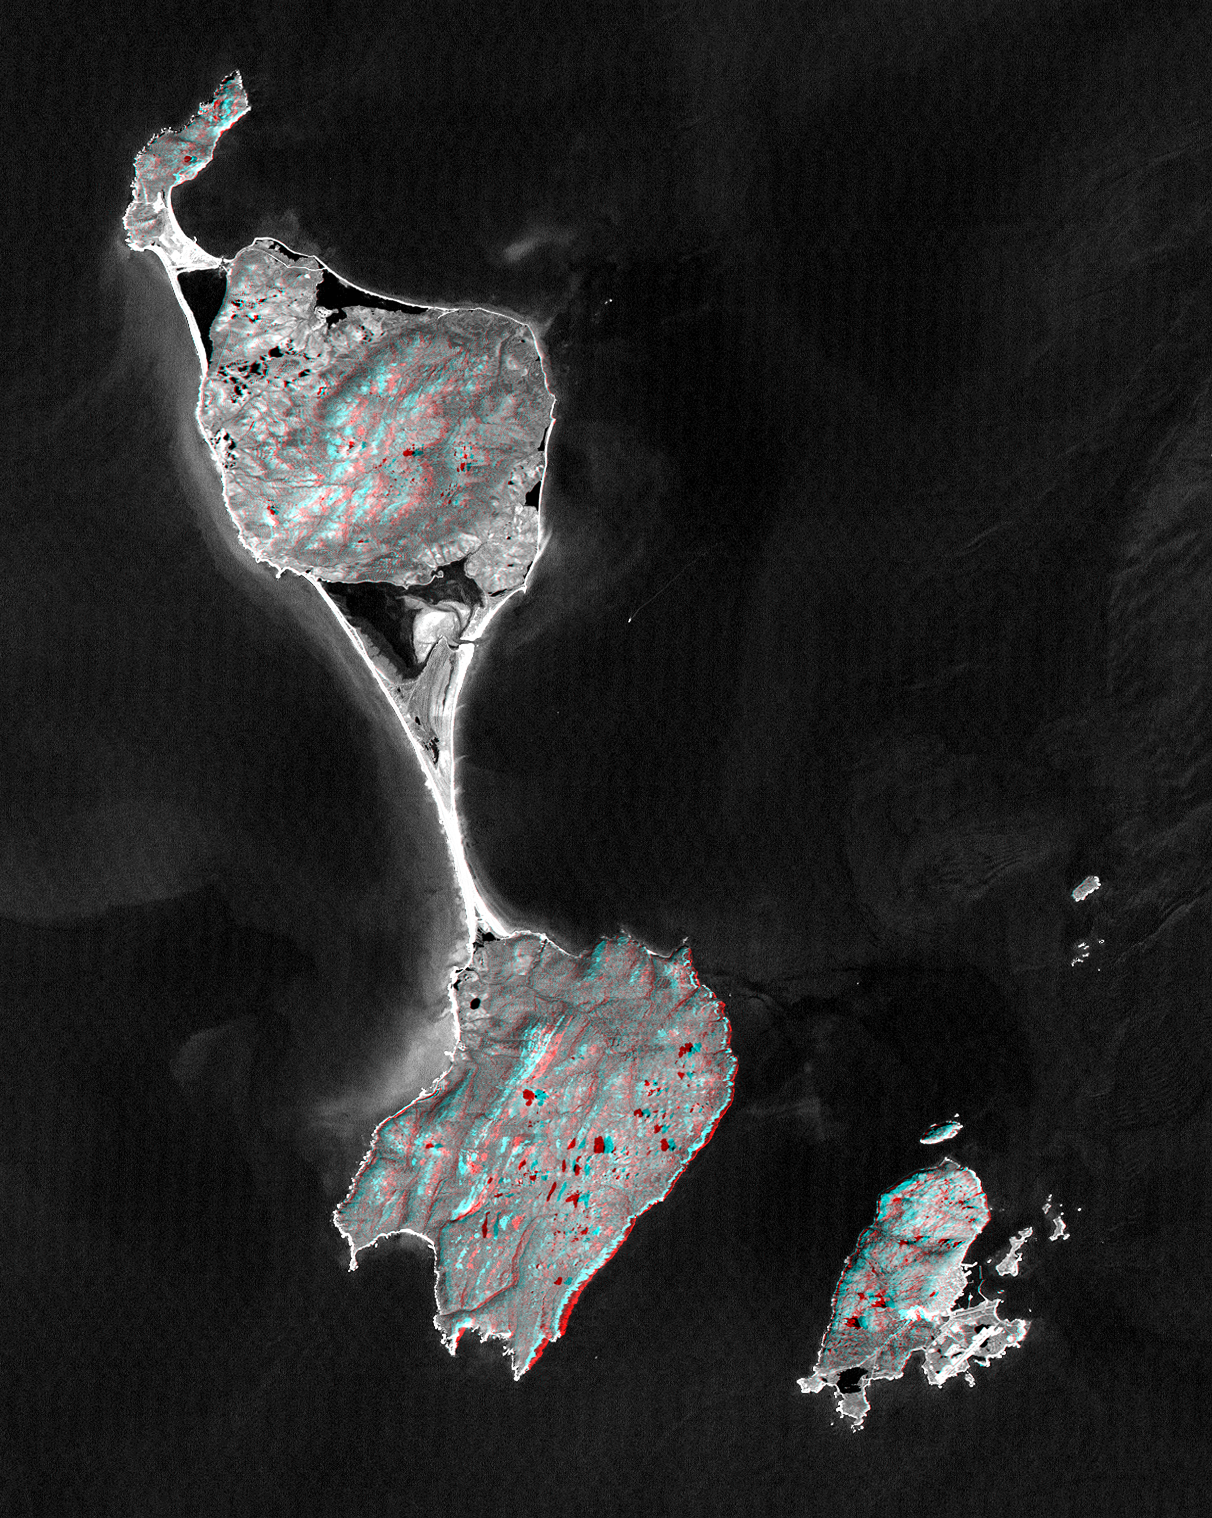

SRTM Anaglyph with Landsat Overlay: Miquelon and Saint Pierre Islands

This anaglyph satellite image shows Miquelon and Saint Pierre Islands, located south of Newfoundland, Canada. These islands are a self-governing territory of France. A “tombolo” (sand bar) unites Grande Miquelon to the north and Petite Miquelon to the south. Saint Pierre Island, located to the lower right, includes a harbor, an airport, and a small town. Glaciers once covered these islands and the direction of glacial flow is evident in the topography as striations and shoreline trends running from the upper right to the lower left. The darkest image features are freshwater lakes that fill glacially carved depressions and saltwater lagoons that are bordered by barrier beaches. The lakes and the lagoons are fairly calm waters and reflect less sunlight than do the wave covered and sediment laden nearshore ocean currents.

The stereoscopic effect was created by first draping a Landsat satellite image over preliminary digital elevation data from the Shuttle Radar Topography Mission (SRTM), and then generating two differing perspectives, one for each eye. When viewed through special glasses, the result is a vertically exaggerated view of the Earth’s surface in its full three dimensions. Anaglyph glasses cover the left eye with a red filter and cover the right eye with a blue filter.

Landsat has been providing visible and infrared views of the Earth since 1972. SRTM elevation data matches the 30-meter resolution of most Landsat images and will substantially help in analyses of the large and growing Landsat image archive. The Landsat 7 Thematic Mapper image used here was provided to the SRTM project by the United States Geological Survey, Earth Resources Observation Systems (EROS) DataCenter, Sioux Falls, South Dakota.

The elevation data used in this image was acquired by SRTM aboard the Space Shuttle Endeavour, launched on February 11, 2000. SRTM used the same radar instrument that comprised the Spaceborne Imaging Radar-C/X-Band Synthetic Aperture Radar (SIR-C/X-SAR) that flew twice on the Space Shuttle Endeavour in 1994. SRTM was designed to collect three-dimensional measurements of the Earth’s land surface. To collect the 3-D SRTM data, engineers added a mast 60-meters (about 200-feet) long, installed additional C-band and X-band antennas, and improved tracking and navigation devices. The mission is a cooperative project between the National Aeronautics and Space Administration (NASA), the National Imagery and Mapping Agency (NIMA) of the U.S. Department of Defense (DoD), and the German and Italian space agencies. It is managed by NASA’s Jet Propulsion Laboratory, Pasadena, CA, for NASA’s Earth Science Enterprise, Washington DC.

Size: 48 by 38 kilometers (30 by 24 miles)
Location: 47 deg. North lat., 56.3 deg. West lon.
Orientation: North toward the upper left
Image Data: Landsat bands 2 and 4 averaged
Date Acquired: February 12, 2000 (SRTM), September 1, 1999 (Landsat)

Credit: NASA/JPL/NIMA